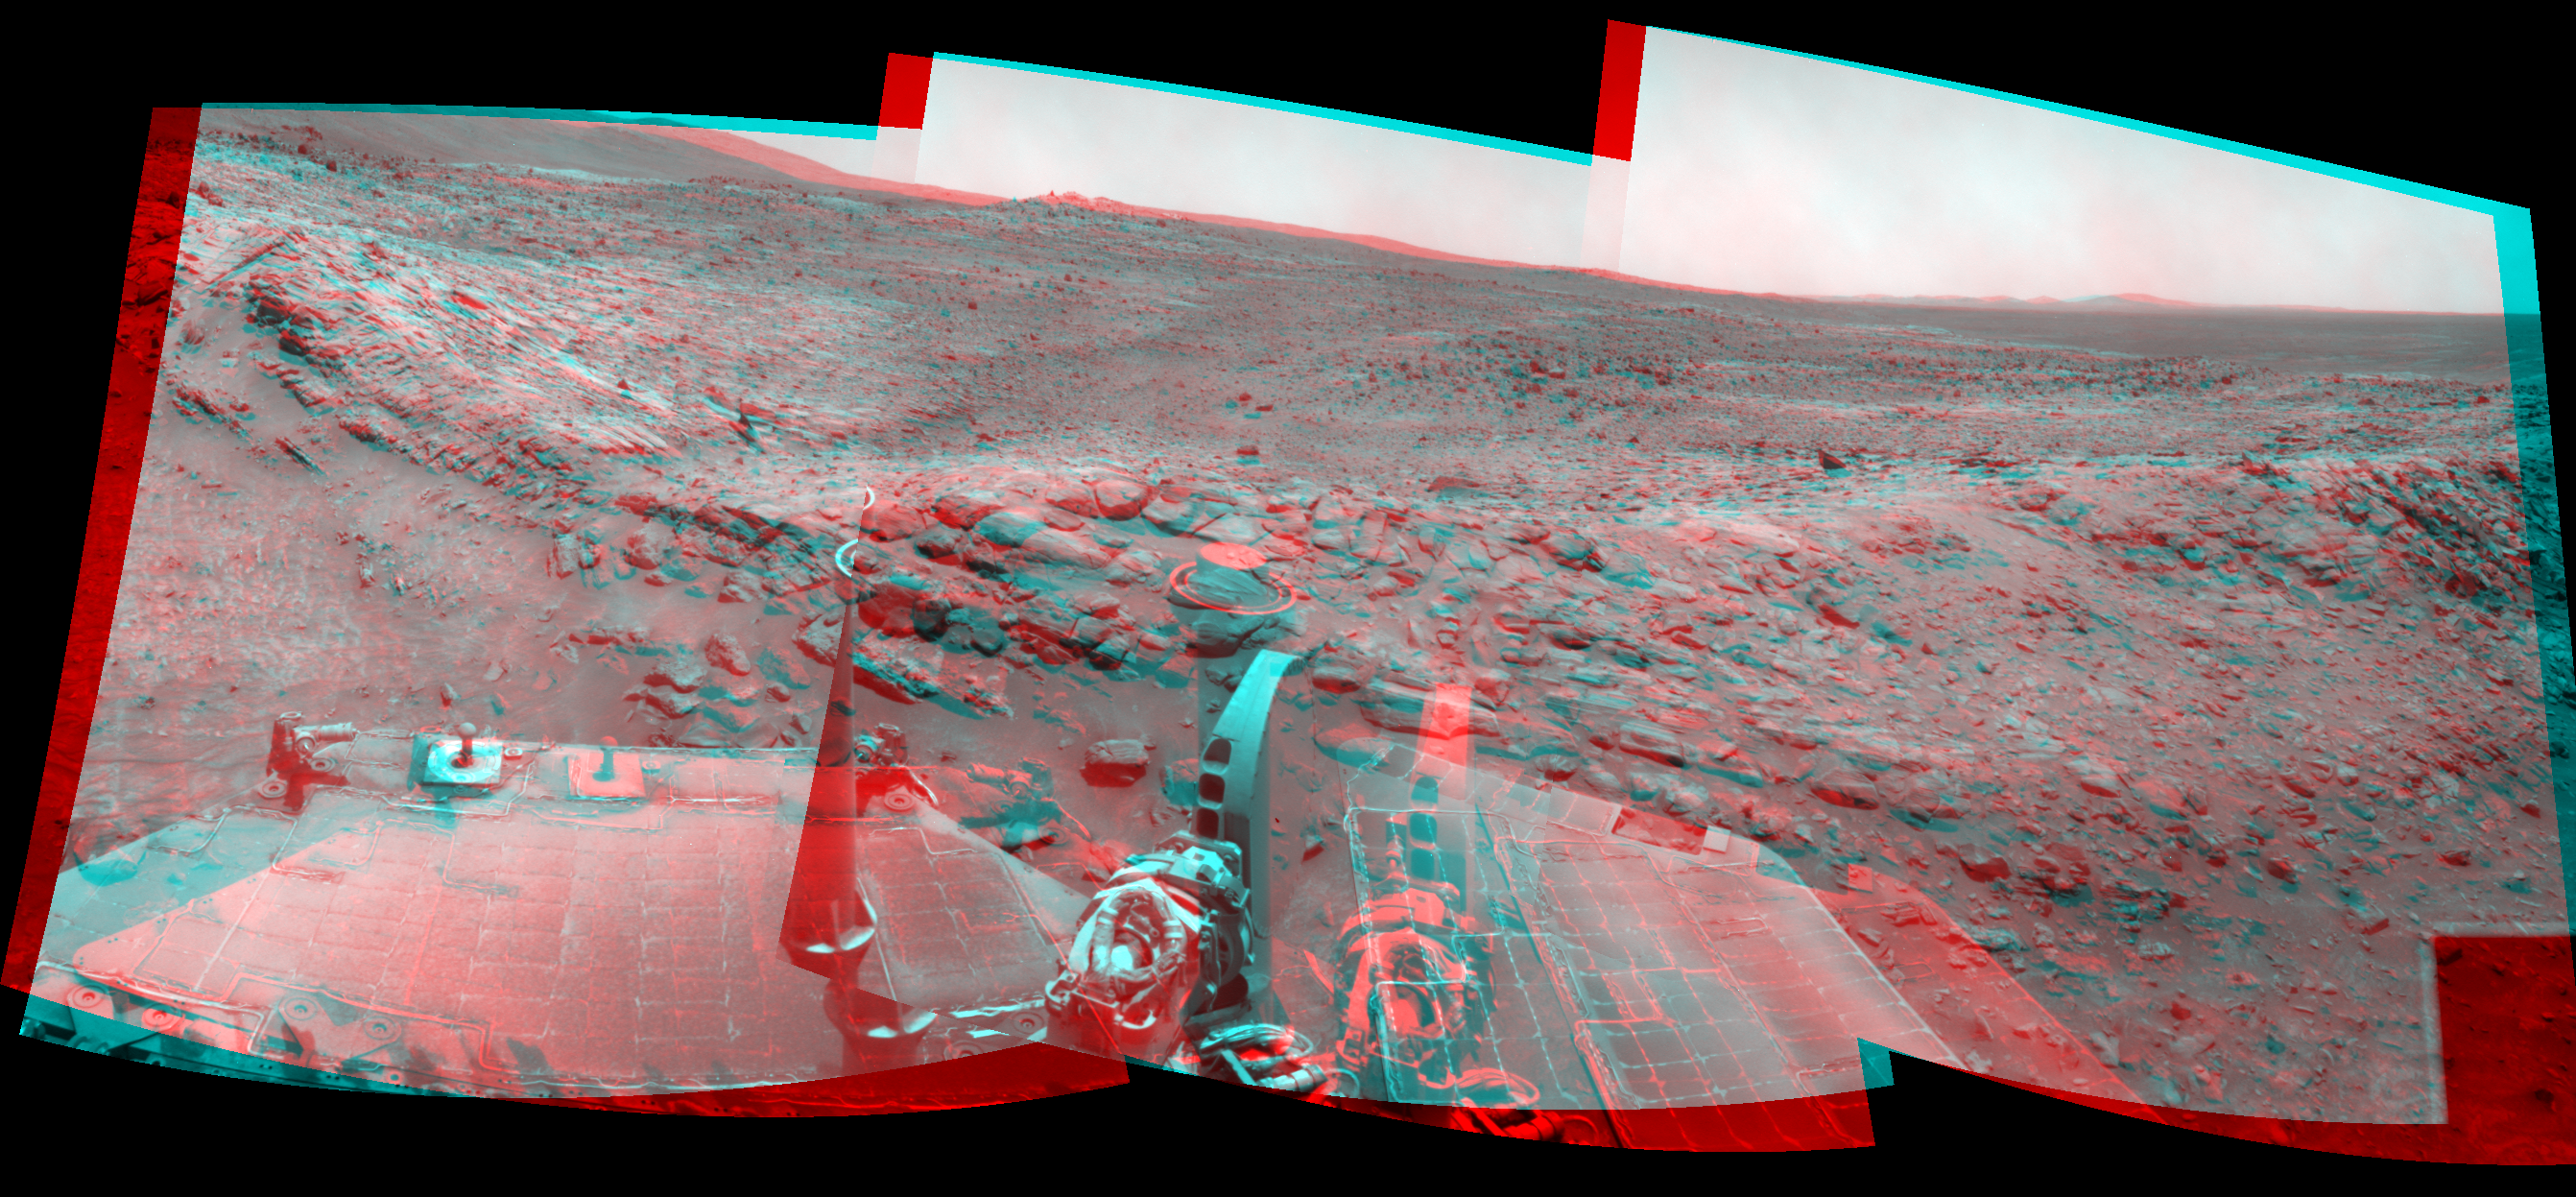

Spirit Beside ‘Home Plate,’ Sol 1809 (Stereo)

Left-eye view of a color stereo pair for PIA11803

Right-eye view of a color stereo pair for PIA11803

NASA’s Mars Exploration Rover Spirit used its navigation camera to take the images assembled into this stereo, 120-degree view southward after a short drive during the 1,809th Martian day, or sol, of Spirit’s mission on the surface of Mars (February 3, 2009).

By combining images from the left-eye and right-eye sides of the navigation camera, the view appears three-dimensional when viewed through red-blue glasses with the red lens on the left.

Spirit had driven about 2.6 meters (8.5 feet) that sol, continuing a clockwise route around a low plateau called “Home Plate.” In this image, the rocks visible above the rovers’ solar panels are on the slope at the northern edge of Home Plate.

This view is presented as a cylindrical-perspective projection with geometric seam correction.

Credit: NASA/JPL-Caltech